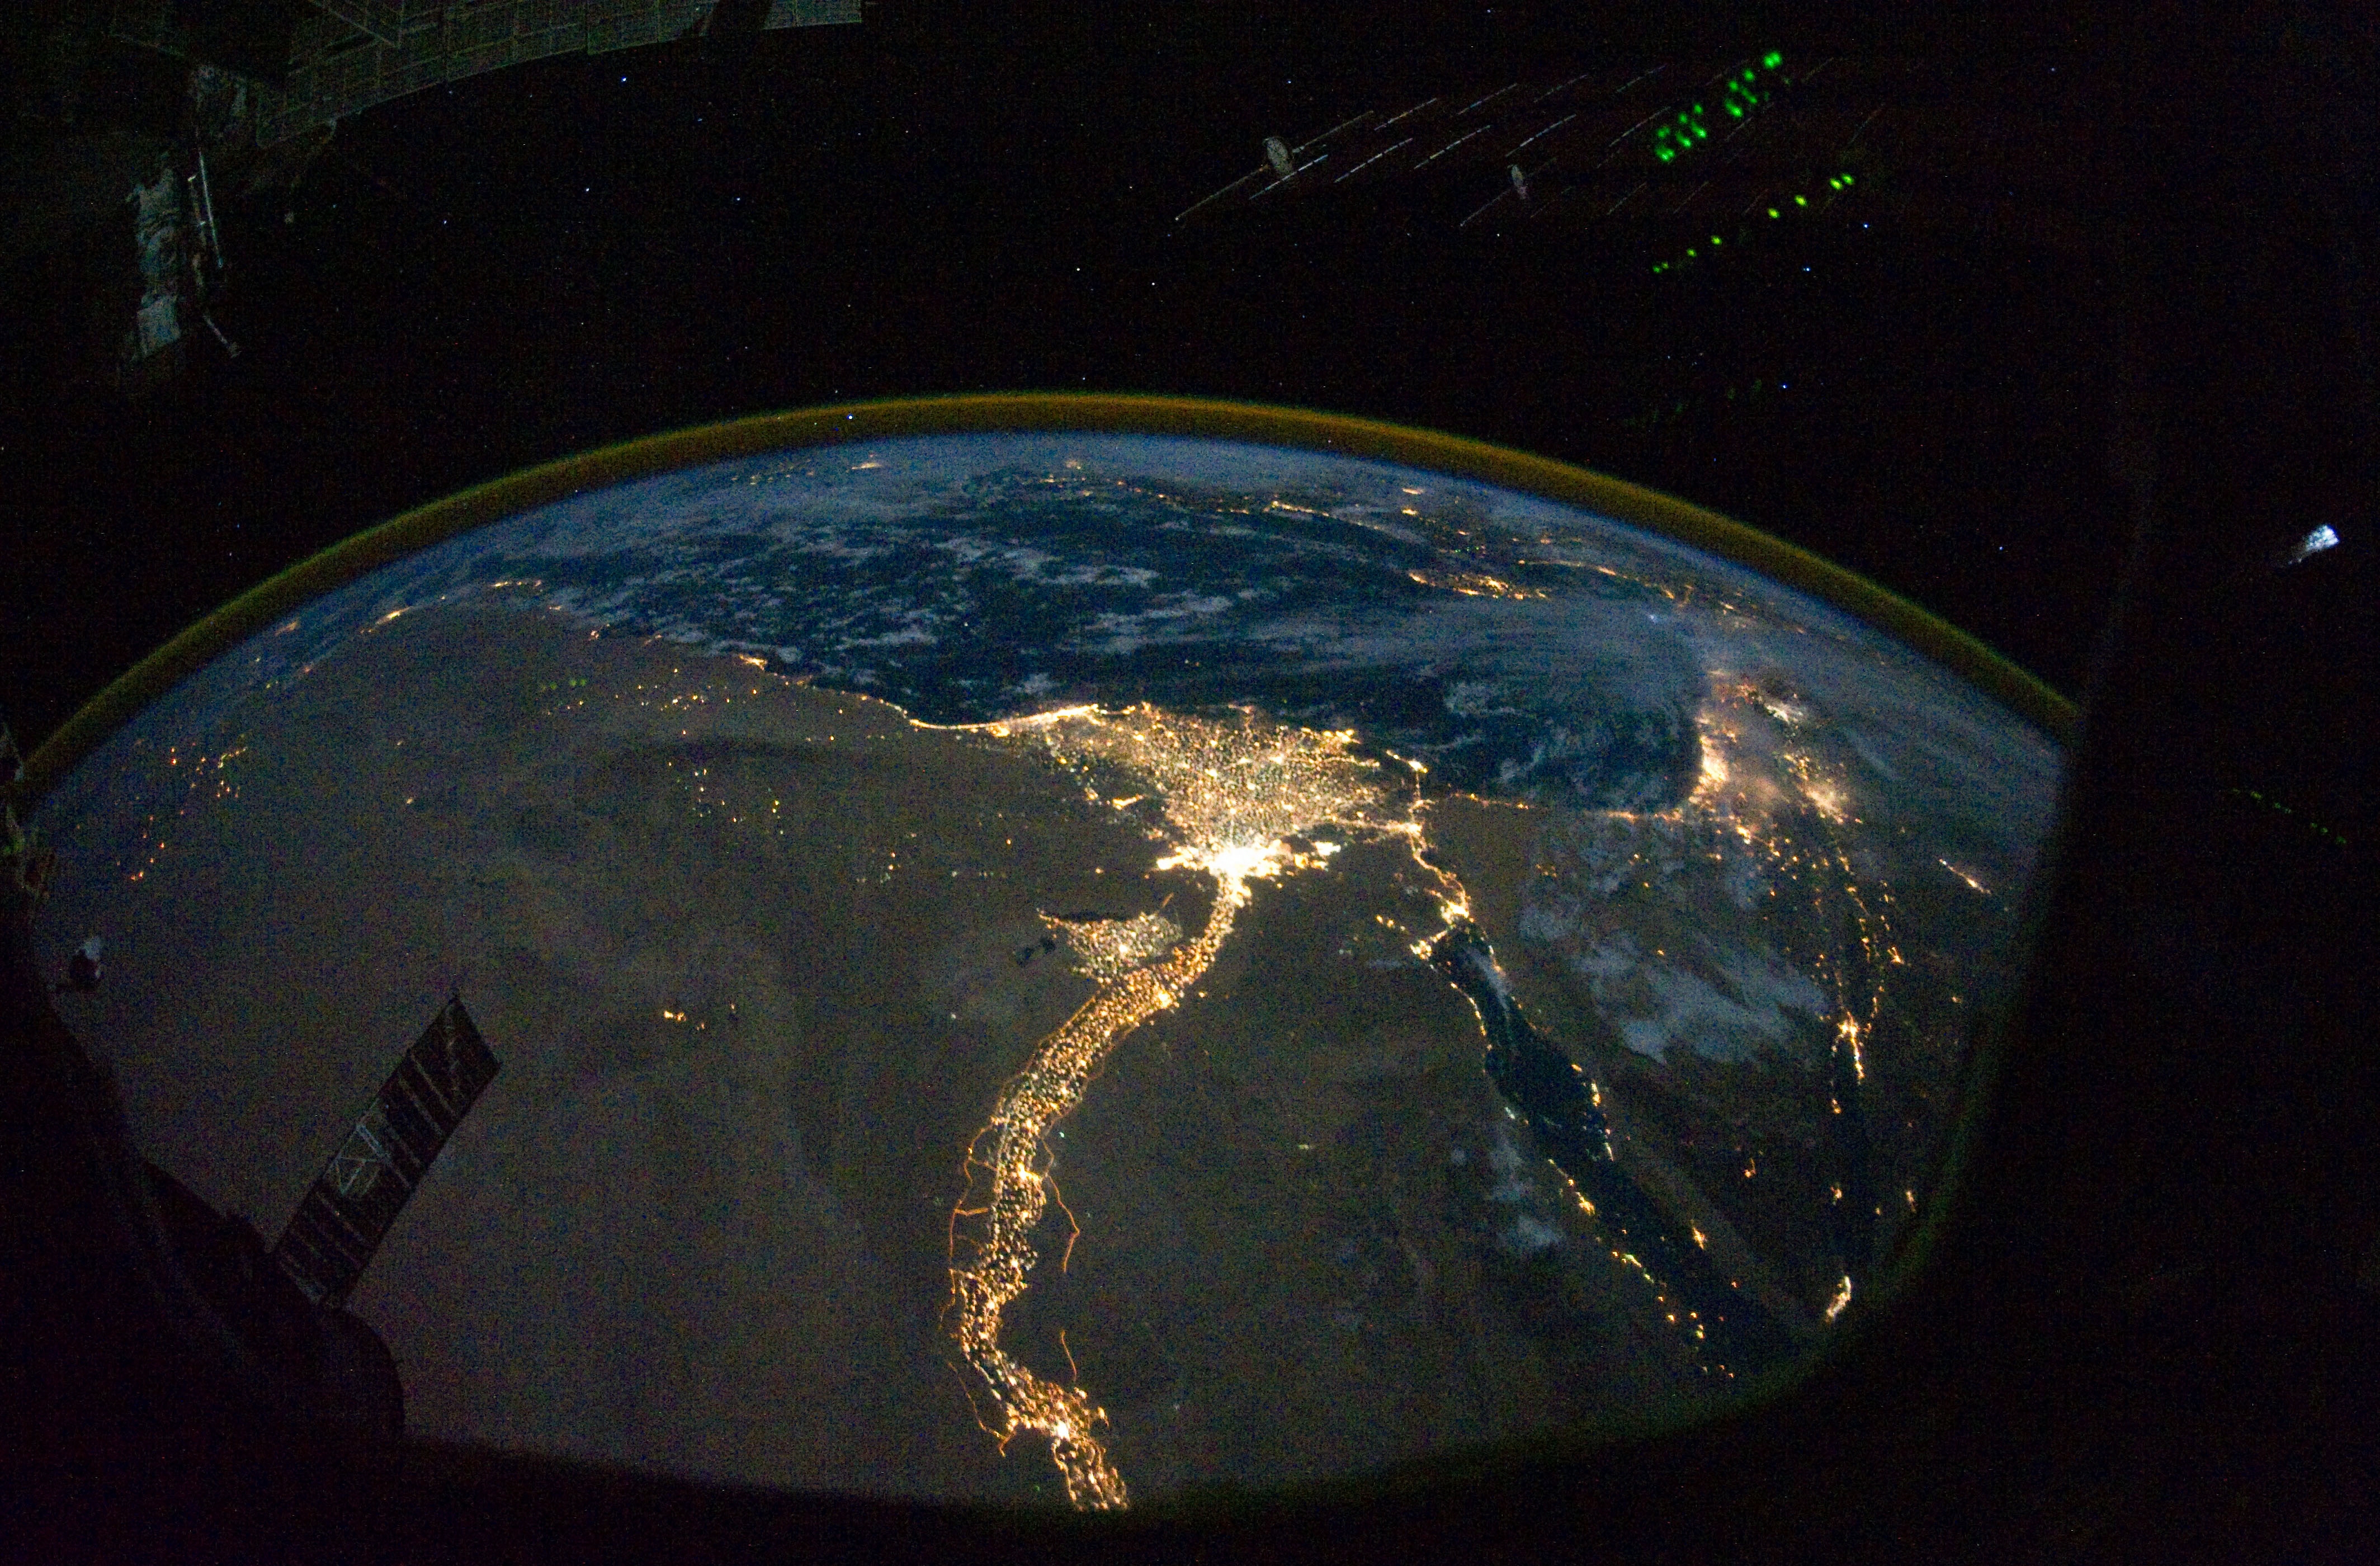

Cairo and Alexandria, Egypt at Night (NASA, International Space Station Science, 10:28:10)

From 220 miles above Earth, one of the Expedition 25 crew members on the International Space Station took this night time photo featuring the bright lights of Cairo and Alexandria, Egypt on the Mediterranean coast. The Nile River and its delta stand out clearly as well. On the horizon, the airglow of the atmosphere is seen across the Mediterranean. The Sinai Peninsula, at right, is outlined with lights highlighting the Gulf of Suez and Gulf of Aqaba.

Credit: NASA